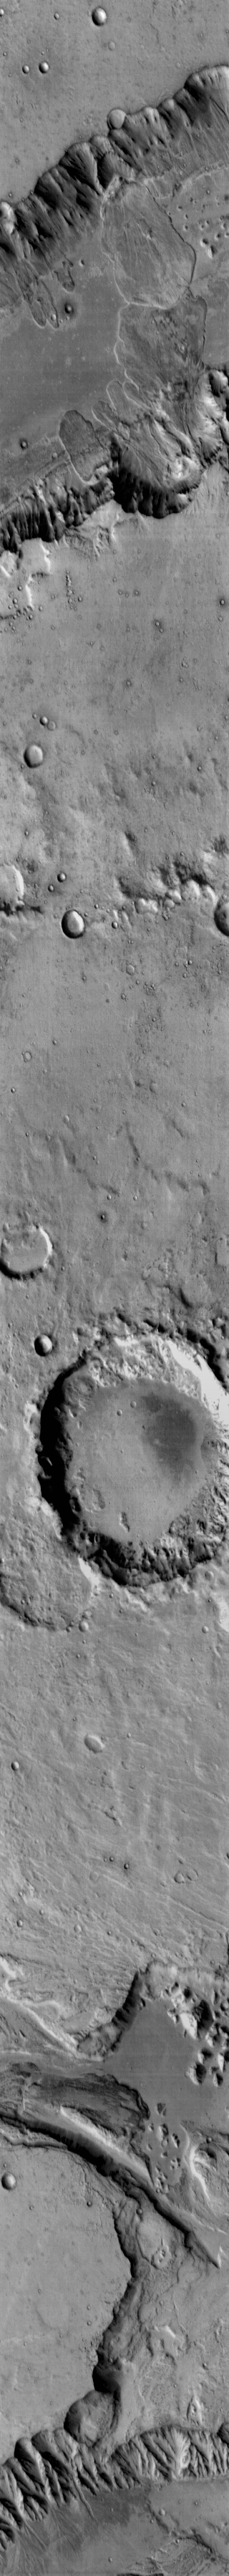

Capri Chasma

Multiple landslides are visible in this daytime infrared image of Capri Chasma.

Image information: IR instrument. Latitude -10.4N, Longitude 318.3E. 114 meter/pixel resolution.

Please see the THEMIS Data Citation Note for details on crediting THEMIS images.

Note: this THEMIS visual image has not been radiometrically nor geometrically calibrated for this preliminary release. An empirical correction has been performed to remove instrumental effects. A linear shift has been applied in the cross-track and down-track direction to approximate spacecraft and planetary motion. Fully calibrated and geometrically projected images will be released through the Planetary Data System in accordance with Project policies at a later time.

NASA’s Jet Propulsion Laboratory manages the 2001 Mars Odyssey mission for NASA’s Office of Space Science, Washington, D.C. The Thermal Emission Imaging System (THEMIS) was developed by Arizona State University, Tempe, in collaboration with Raytheon Santa Barbara Remote Sensing. The THEMIS investigation is led by Dr. Philip Christensen at Arizona State University. Lockheed Martin Astronautics, Denver, is the prime contractor for the Odyssey project, and developed and built the orbiter. Mission operations are conducted jointly from Lockheed Martin and from JPL, a division of the California Institute of Technology in Pasadena.

Credit: NASA/JPL/ASU